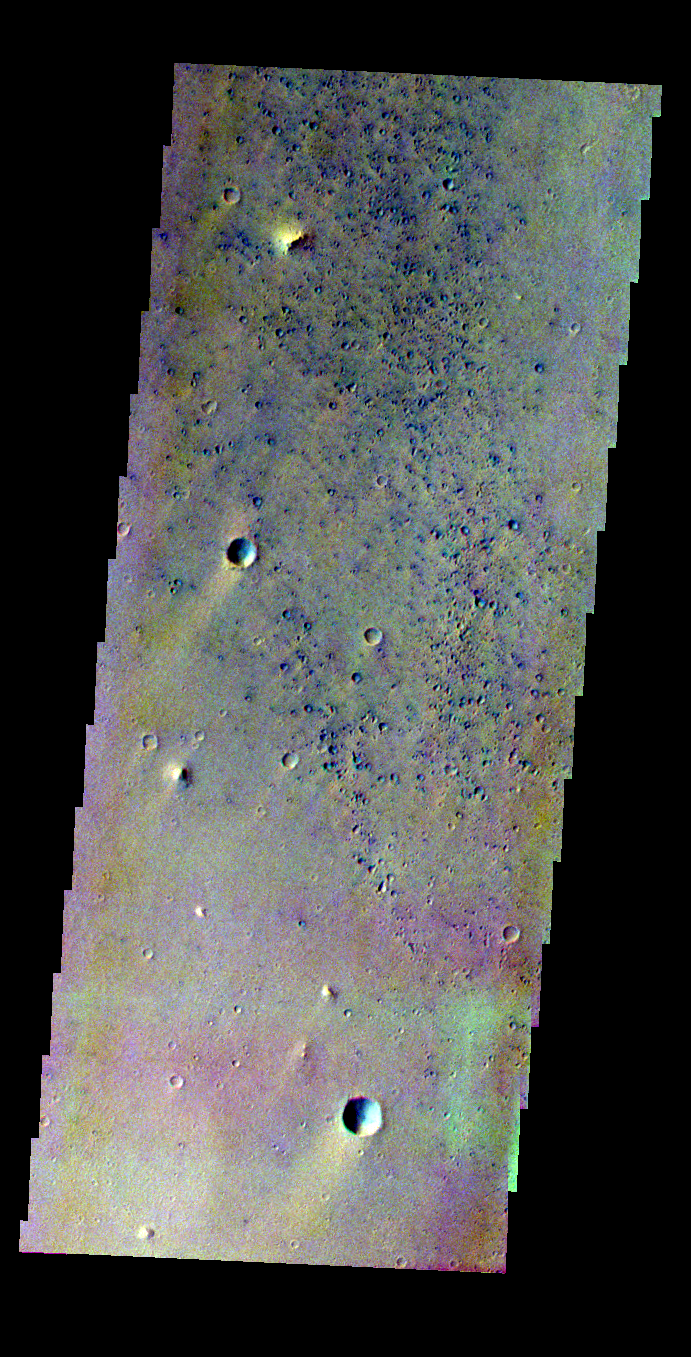

Pathfinder Landing Site in Color

Released 14 May 2004

This image of the Mars Pathfinder Landing site was acquired July 17, 2002, during northern spring.

The THEMIS VIS camera is capable of capturing color images of the martian surface using its five different color filters. In this mode of operation, the spatial resolution and coverage of the image must be reduced to accommodate the additional data volume produced from the use of multiple filters. To make a color image, three of the five filter images (each in grayscale) are selected. Each is contrast enhanced and then converted to a red, green, or blue intensity image. These three images are then combined to produce a full color, single image. Because the THEMIS color filters don’t span the full range of colors seen by the human eye, a color THEMIS image does not represent true color. Also, because each single-filter image is contrast enhanced before inclusion in the three-color image, the apparent color variation of the scene is exaggerated. Nevertheless, the color variation that does appear is representative of some change in color, however subtle, in the actual scene. Note that the long edges of THEMIS color images typically contain color artifacts that do not represent surface variation.

Image information: VIS instrument. Latitude 19.4, Longitude 326.8 East (33.2 West). 38 meter/pixel resolution.

Note: this THEMIS visual image has not been radiometrically nor geometrically calibrated for this preliminary release. An empirical correction has been performed to remove instrumental effects. A linear shift has been applied in the cross-track and down-track direction to approximate spacecraft and planetary motion. Fully calibrated and geometrically projected images will be released through the Planetary Data System in accordance with Project policies at a later time.

NASA’s Jet Propulsion Laboratory manages the 2001 Mars Odyssey mission for NASA’s Office of Space Science, Washington, D.C. The Thermal Emission Imaging System (THEMIS) was developed by Arizona State University, Tempe, in collaboration with Raytheon Santa Barbara Remote Sensing. The THEMIS investigation is led by Dr. Philip Christensen at Arizona State University. Lockheed Martin Astronautics, Denver, is the prime contractor for the Odyssey project, and developed and built the orbiter. Mission operations are conducted jointly from Lockheed Martin and from JPL, a division of the California Institute of Technology in Pasadena.

Credit: NASA/JPL/Arizona State University